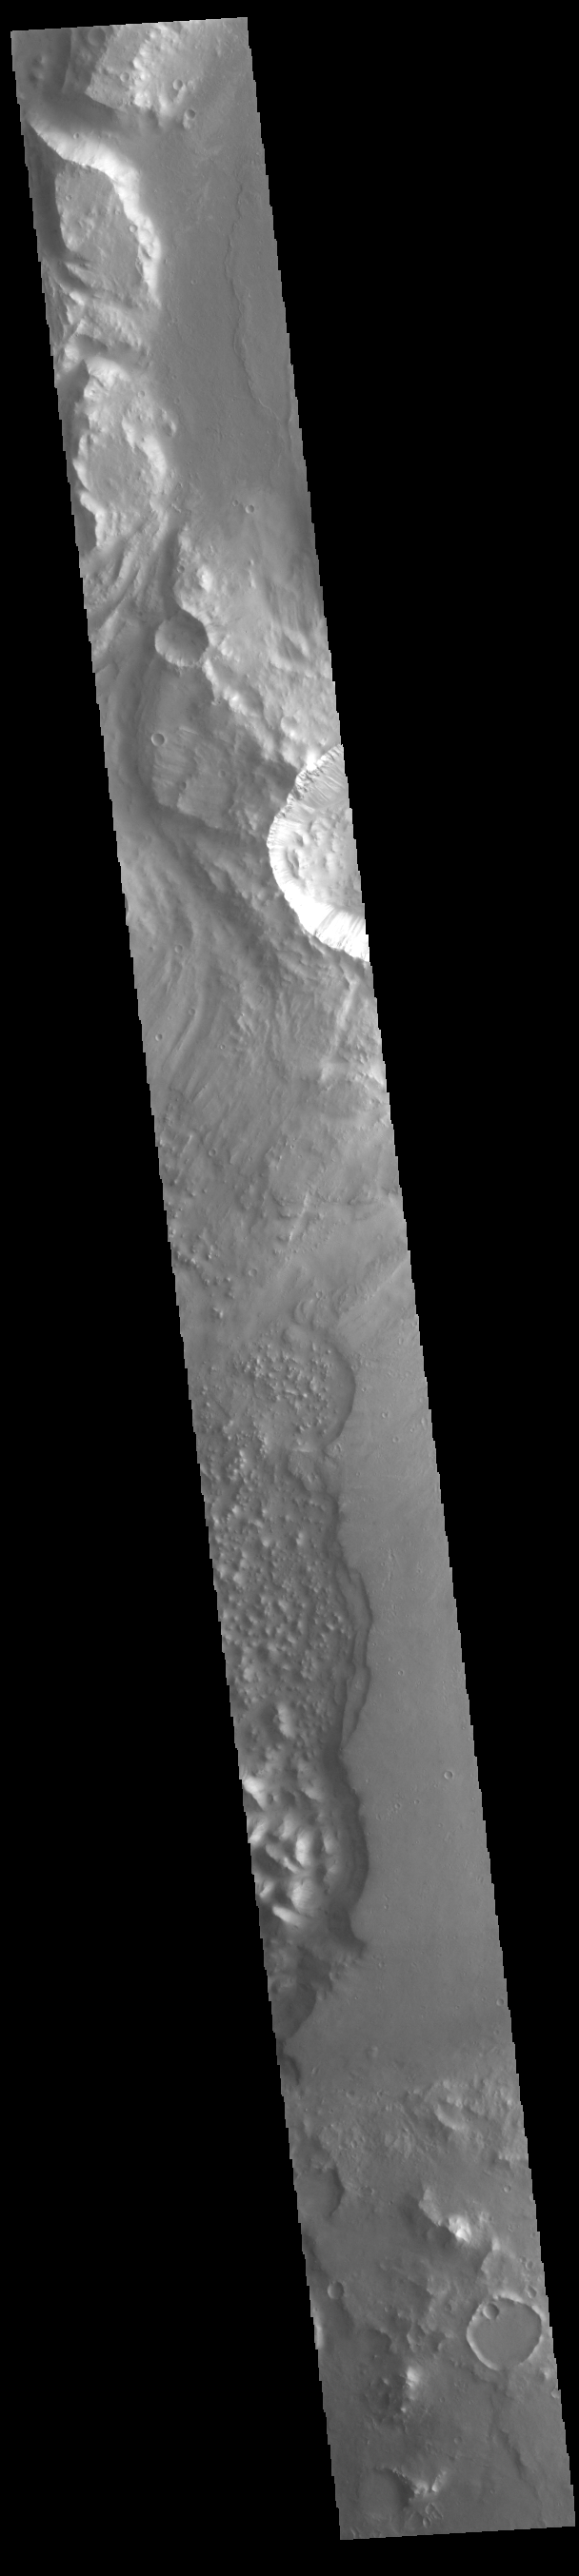

Xanthe Terra Margin

Today’s VIS image shows part of the complex region of channels and craters between Lunae Planum and Xanthe Terra. This image is located just east of Maja Valles, the major outflow channel in this region. The large crater at the top of the image, with channels entering and exiting, is named Chia Crater.

Credit: NASA/JPL-Caltech/ASU